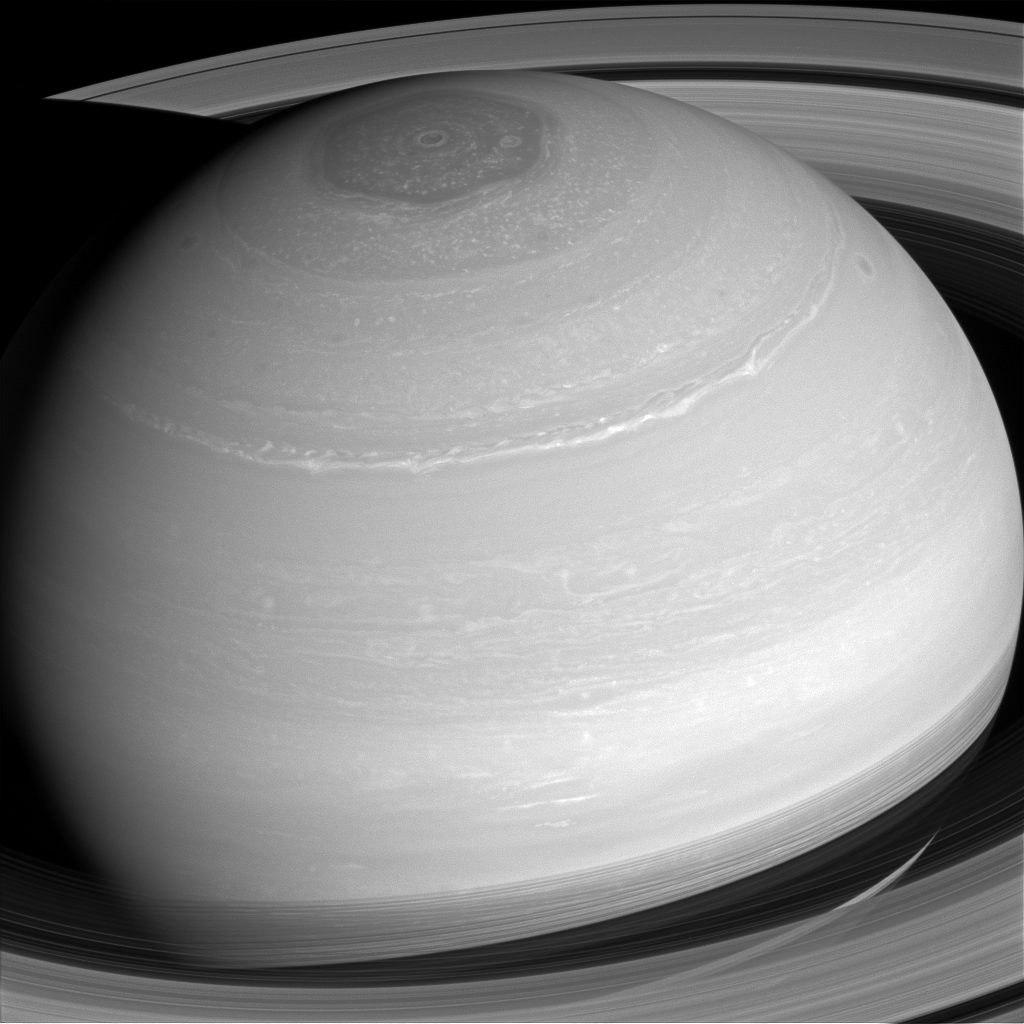

Painted Saturn

Saturn’s many cloud patterns, swept along by high-speed winds, look as if they were painted on by some eager alien artist.

With no real surface features to slow them down, wind speeds on Saturn can top 1,100 mph (1,800 kph), more than four times the top speeds on Earth.

This view looks toward the sunlit side of the rings from about 29 degrees above the ringplane. The image was taken with the Cassini spacecraft wide-angle camera on April 4, 2014 using a spectral filter which preferentially admits wavelengths of near-infrared light centered at 752 nanometers.

The view was obtained at a distance of approximately 1.1 million miles (1.8 million kilometers) from Saturn. Image scale is 68 miles (109 kilometers) per pixel.

The Cassini-Huygens mission is a cooperative project of NASA, the European Space Agency and the Italian Space Agency. NASA’s Jet Propulsion Laboratory, a division of the California Institute of Technology in Pasadena, manages the mission for NASA’s Science Mission Directorate, Washington. The Cassini orbiter and its two onboard cameras were designed, developed and assembled at JPL. The imaging operations center is based at the Space Science Institute in Boulder, Colo.

Credit: NASA/JPL-Caltech/Space Science Institute